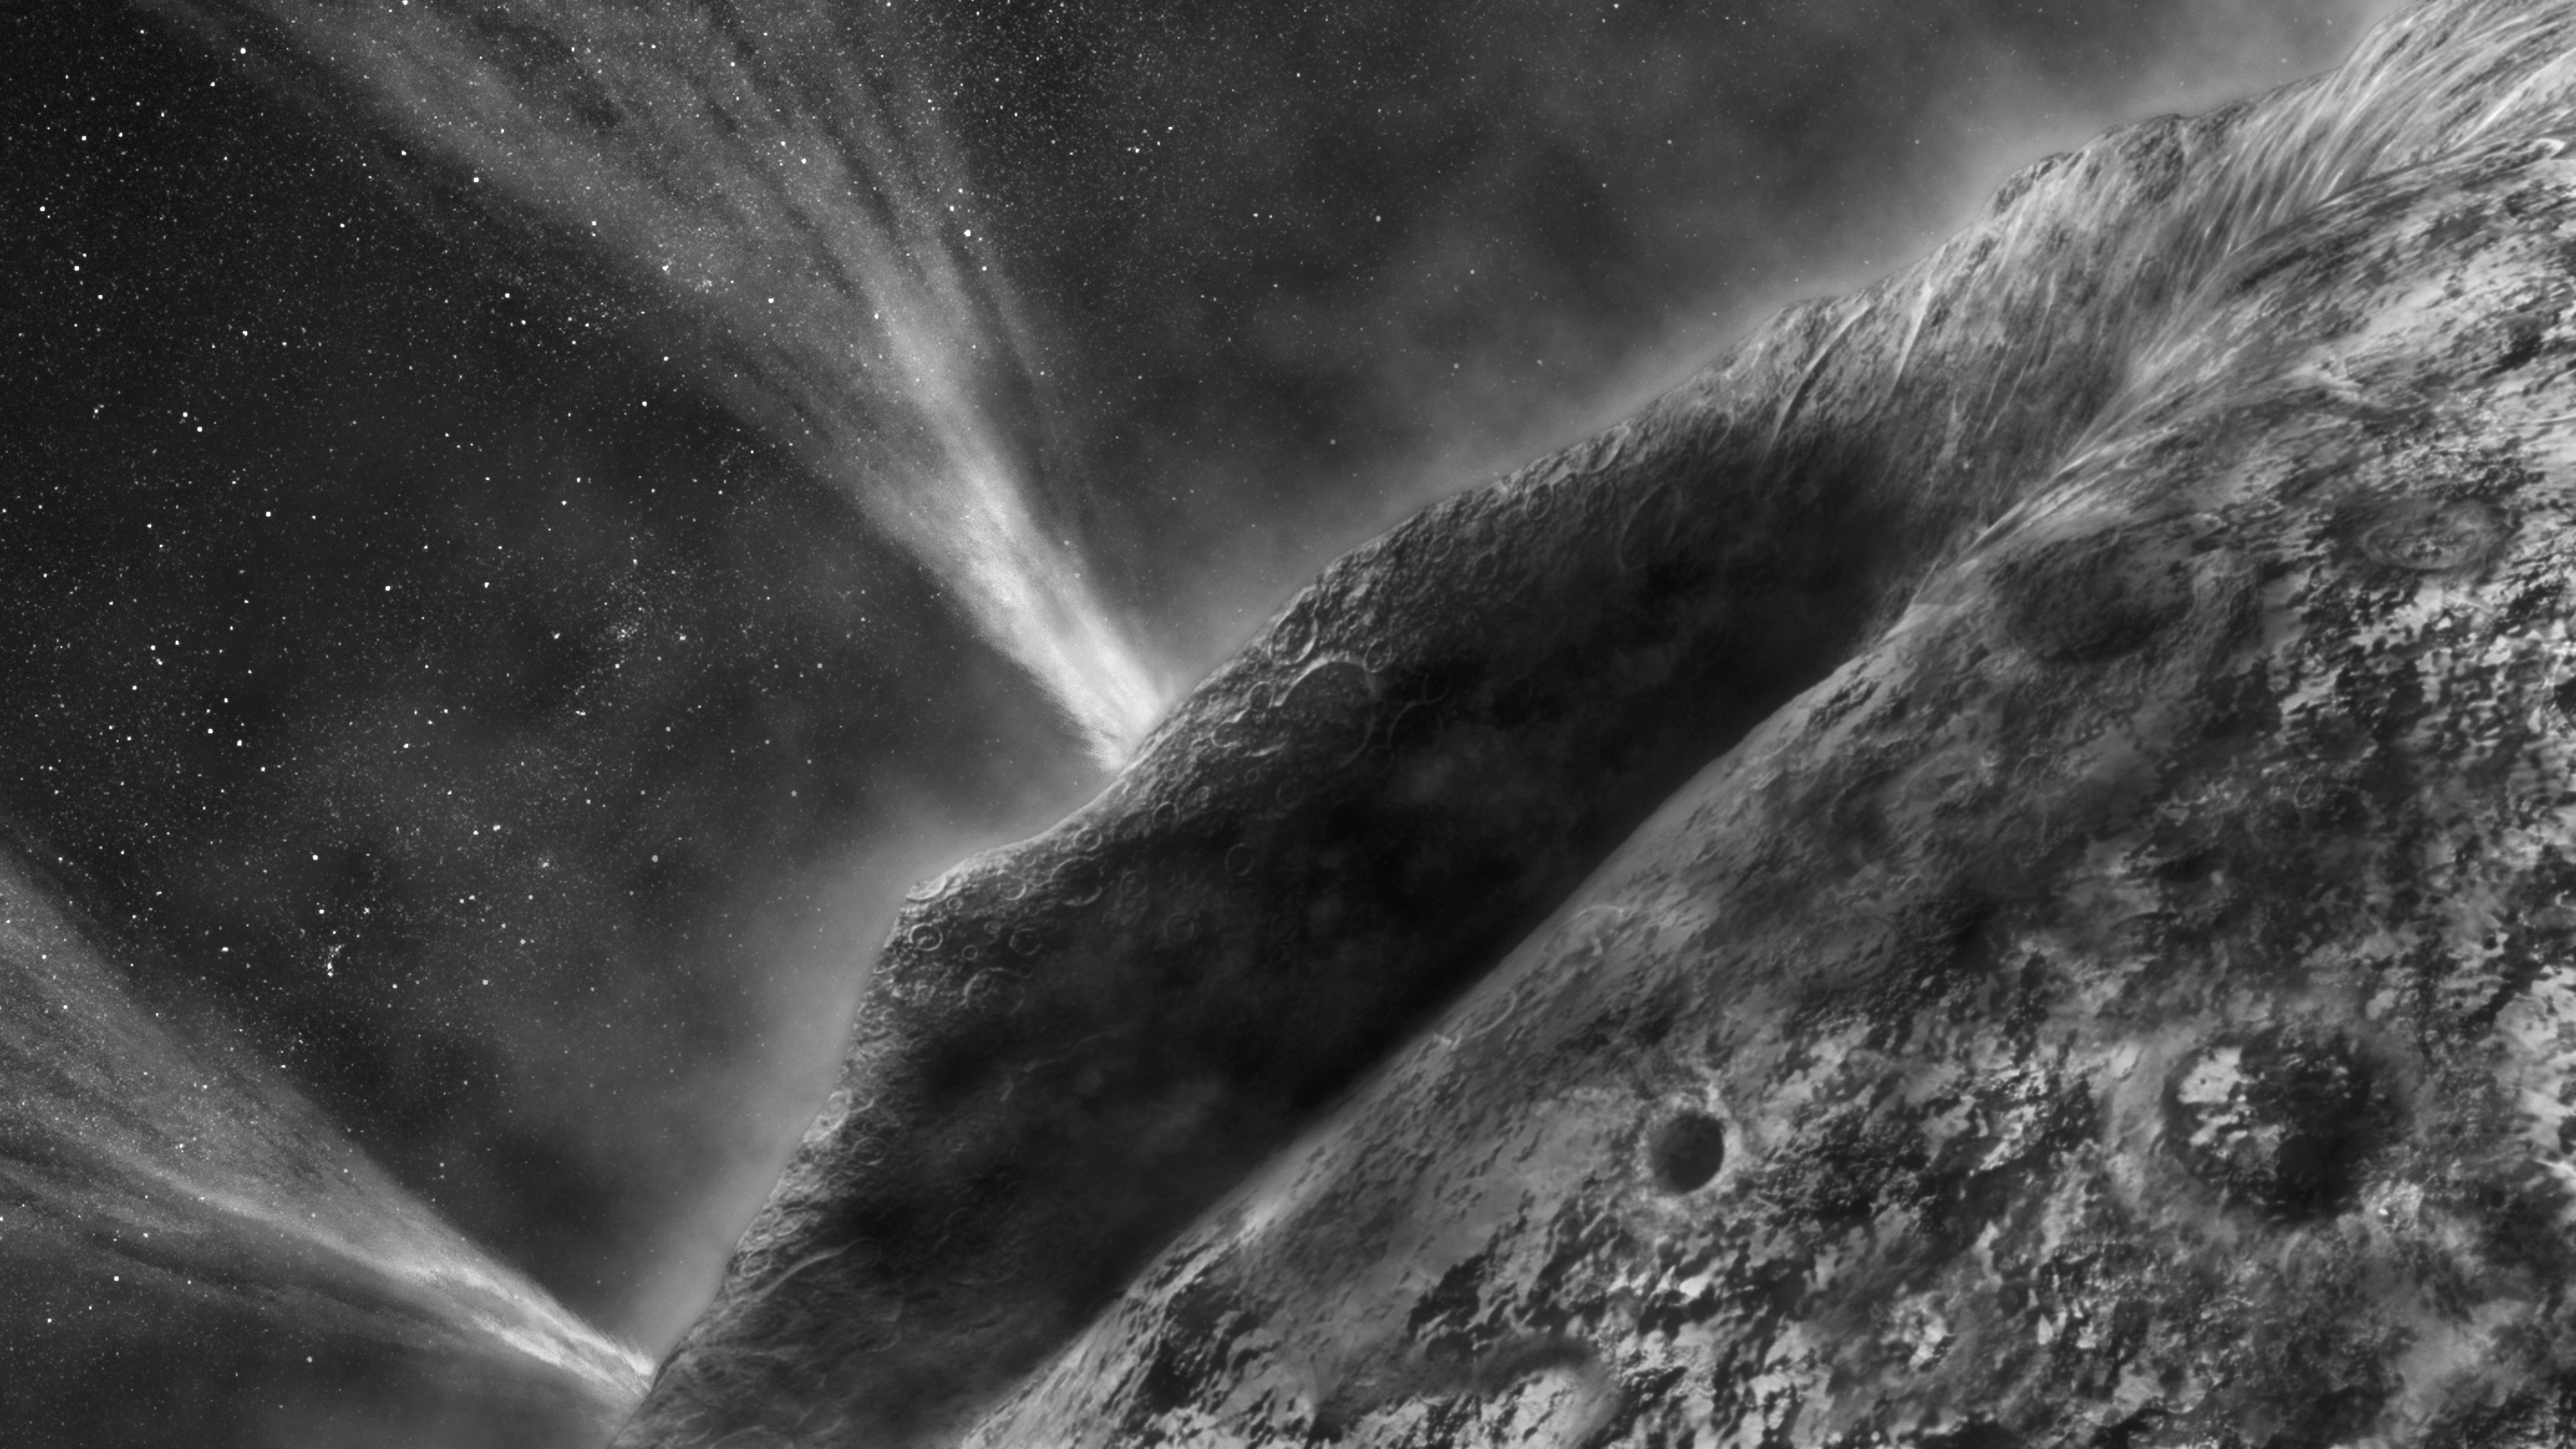

Wild 2: If You Were There

This is an artist’s concept depicting a view of comet Wild 2 as seen from NASA’s Stardust spacecraft during its flyby of the comet on Jan. 2, 2004.

Credit: NASA/JPL-Caltech